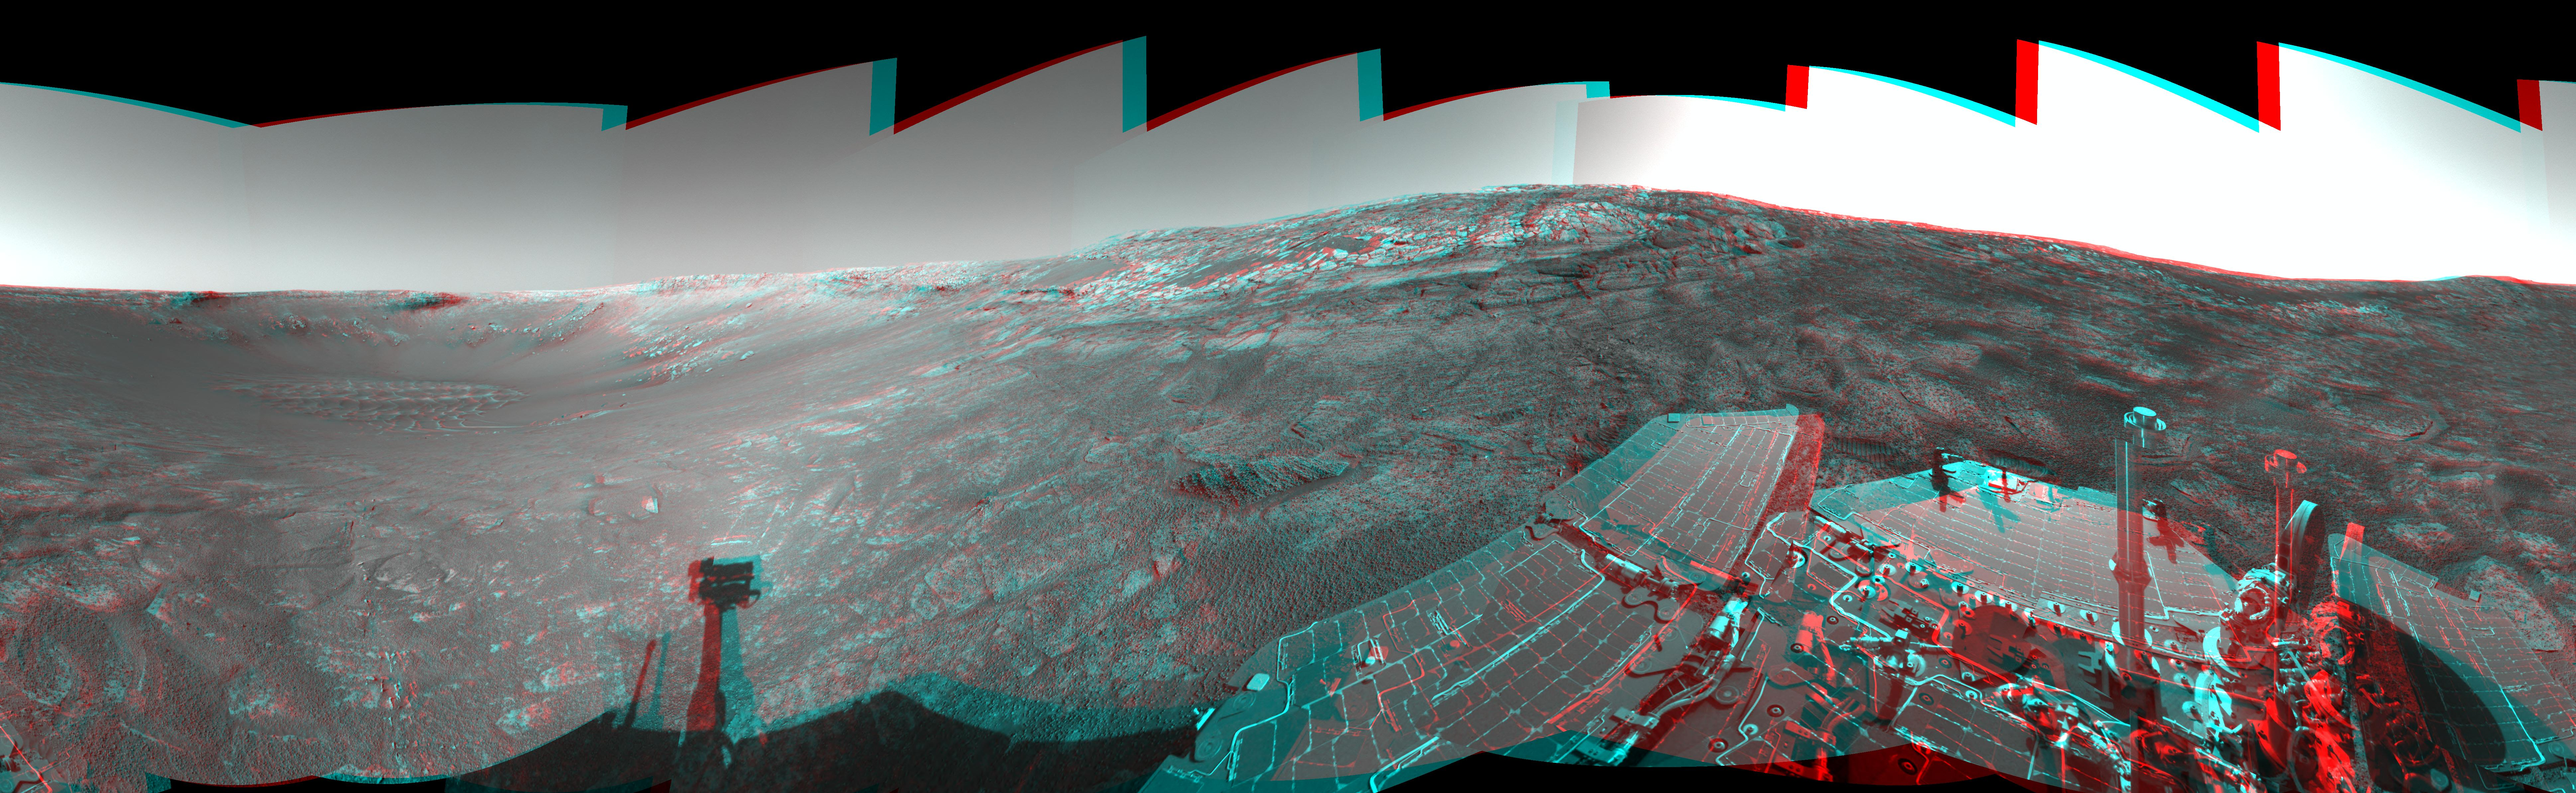

‘Endurance’ All Around (3-D)

This 360-degree stereo anaglyph of the terrain surrounding NASA’s Mars Exploration Rover Opportunity was taken on the rover’s 171st sol on Mars (July 17, 2004). It was assembled from images taken by the rover’s navigation camera at a position referred to as “site 33.” Opportunity had driven 11 meters (36 feet) into “Endurance Crater.” The view is a cylindrical-perspective projection with geometrical seam correction.

See PIA06703 for left eye view and PIA06704 for right eye view of this 3-D cylindrical-perspective projection.

Credit: NASA/JPL